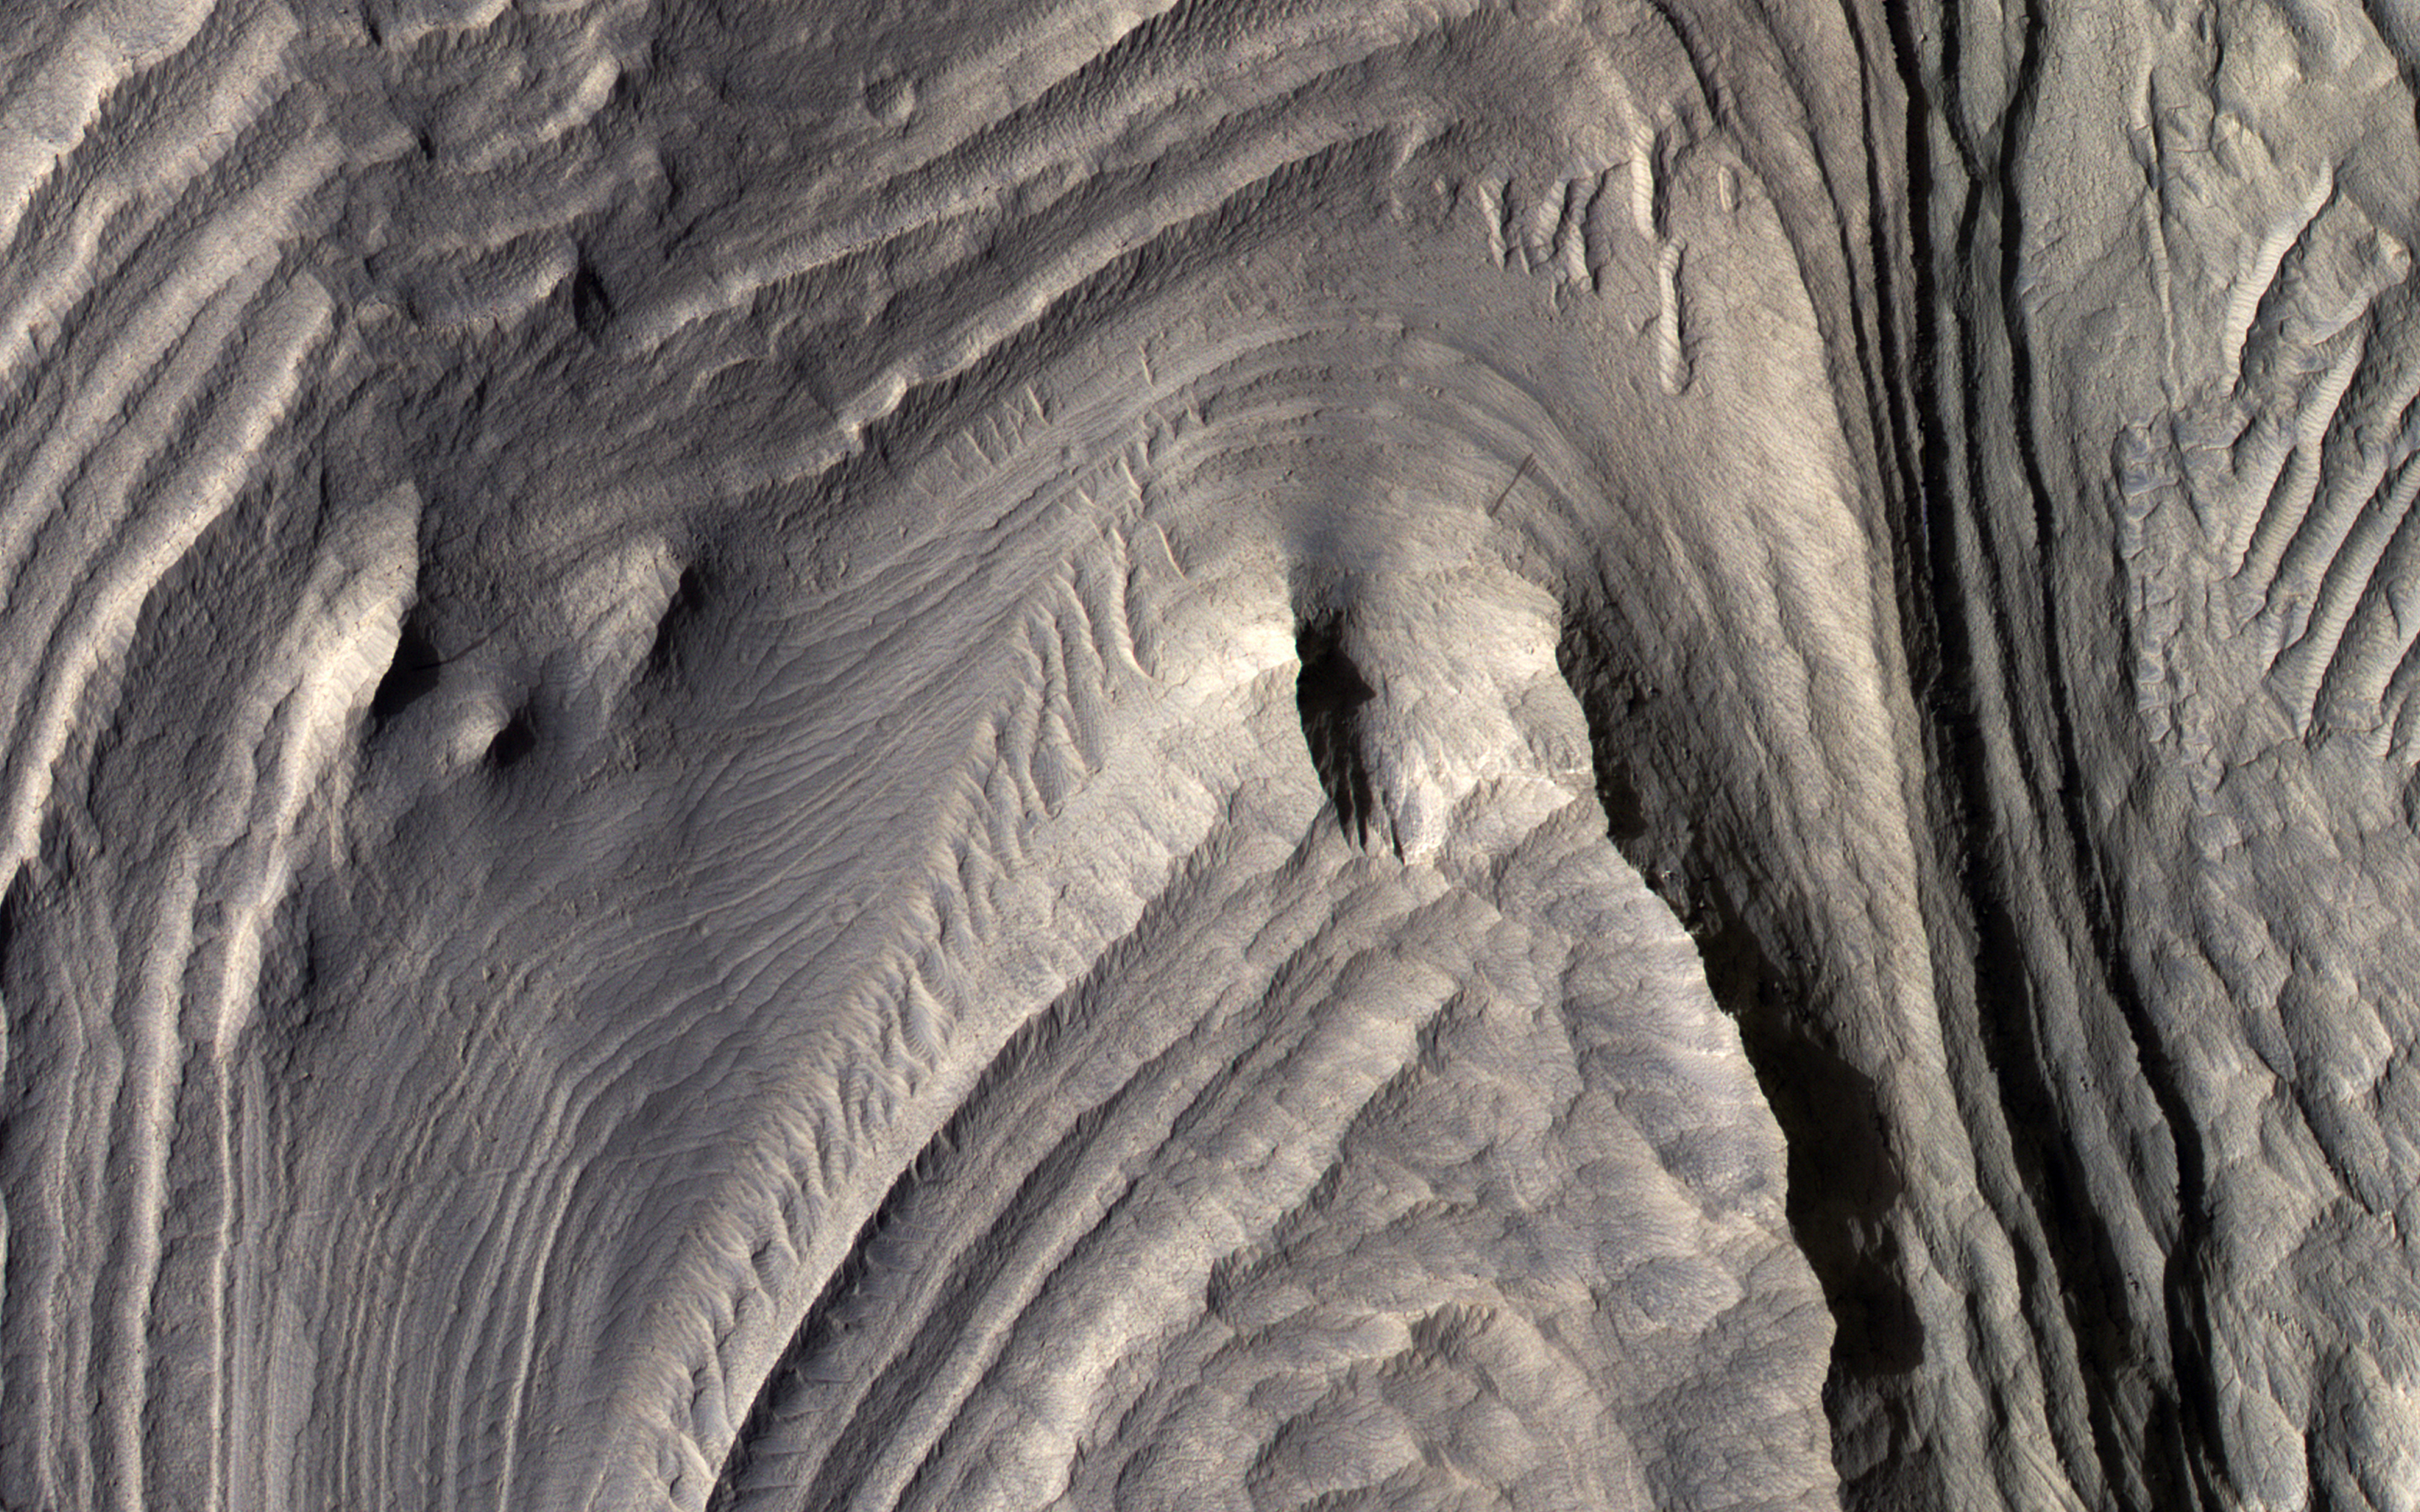

Layered Sediments in Valles Marineris

Sediments rich in hydrated sulfates may have filled central Valles Marineris, but debates persist as to how these deposits grew or formed.

If they formed from deposition in a deep lake then the layers should be nearly horizontal. If the layers formed from airfall deposits such as volcanic pyroclastics or windblown dust, then the layers should drape over the pre-existing topography.

Another possibility is that the layers were deformed by slumping. Stereo topographic data can be used to test these hypotheses. The cutout shows an area at full resolution. There are no detectable color variations within these layers, suggesting a uniform composition or the presence of a thin cover of dust over all surfaces.

The map is projected here at a scale of 50 centimeters (19.7 inches) per pixel. (The original image scale is 56.4 centimeters [22.2 inches] per pixel [with 2 x 2 binning]; objects on the order of 169 centimeters [66.5 inches] across are resolved.) North is up.

This is a stereo pair with ESP_072836_1725.

The University of Arizona, in Tucson, operates HiRISE, which was built by Ball Aerospace & Technologies Corp., in Boulder, Colorado. NASA’s Jet Propulsion Laboratory, a division of Caltech in Pasadena, California, manages the Mars Reconnaissance Orbiter Project for NASA’s Science Mission Directorate, Washington.

Credit: NASA/JPL-Caltech/University of Arizona